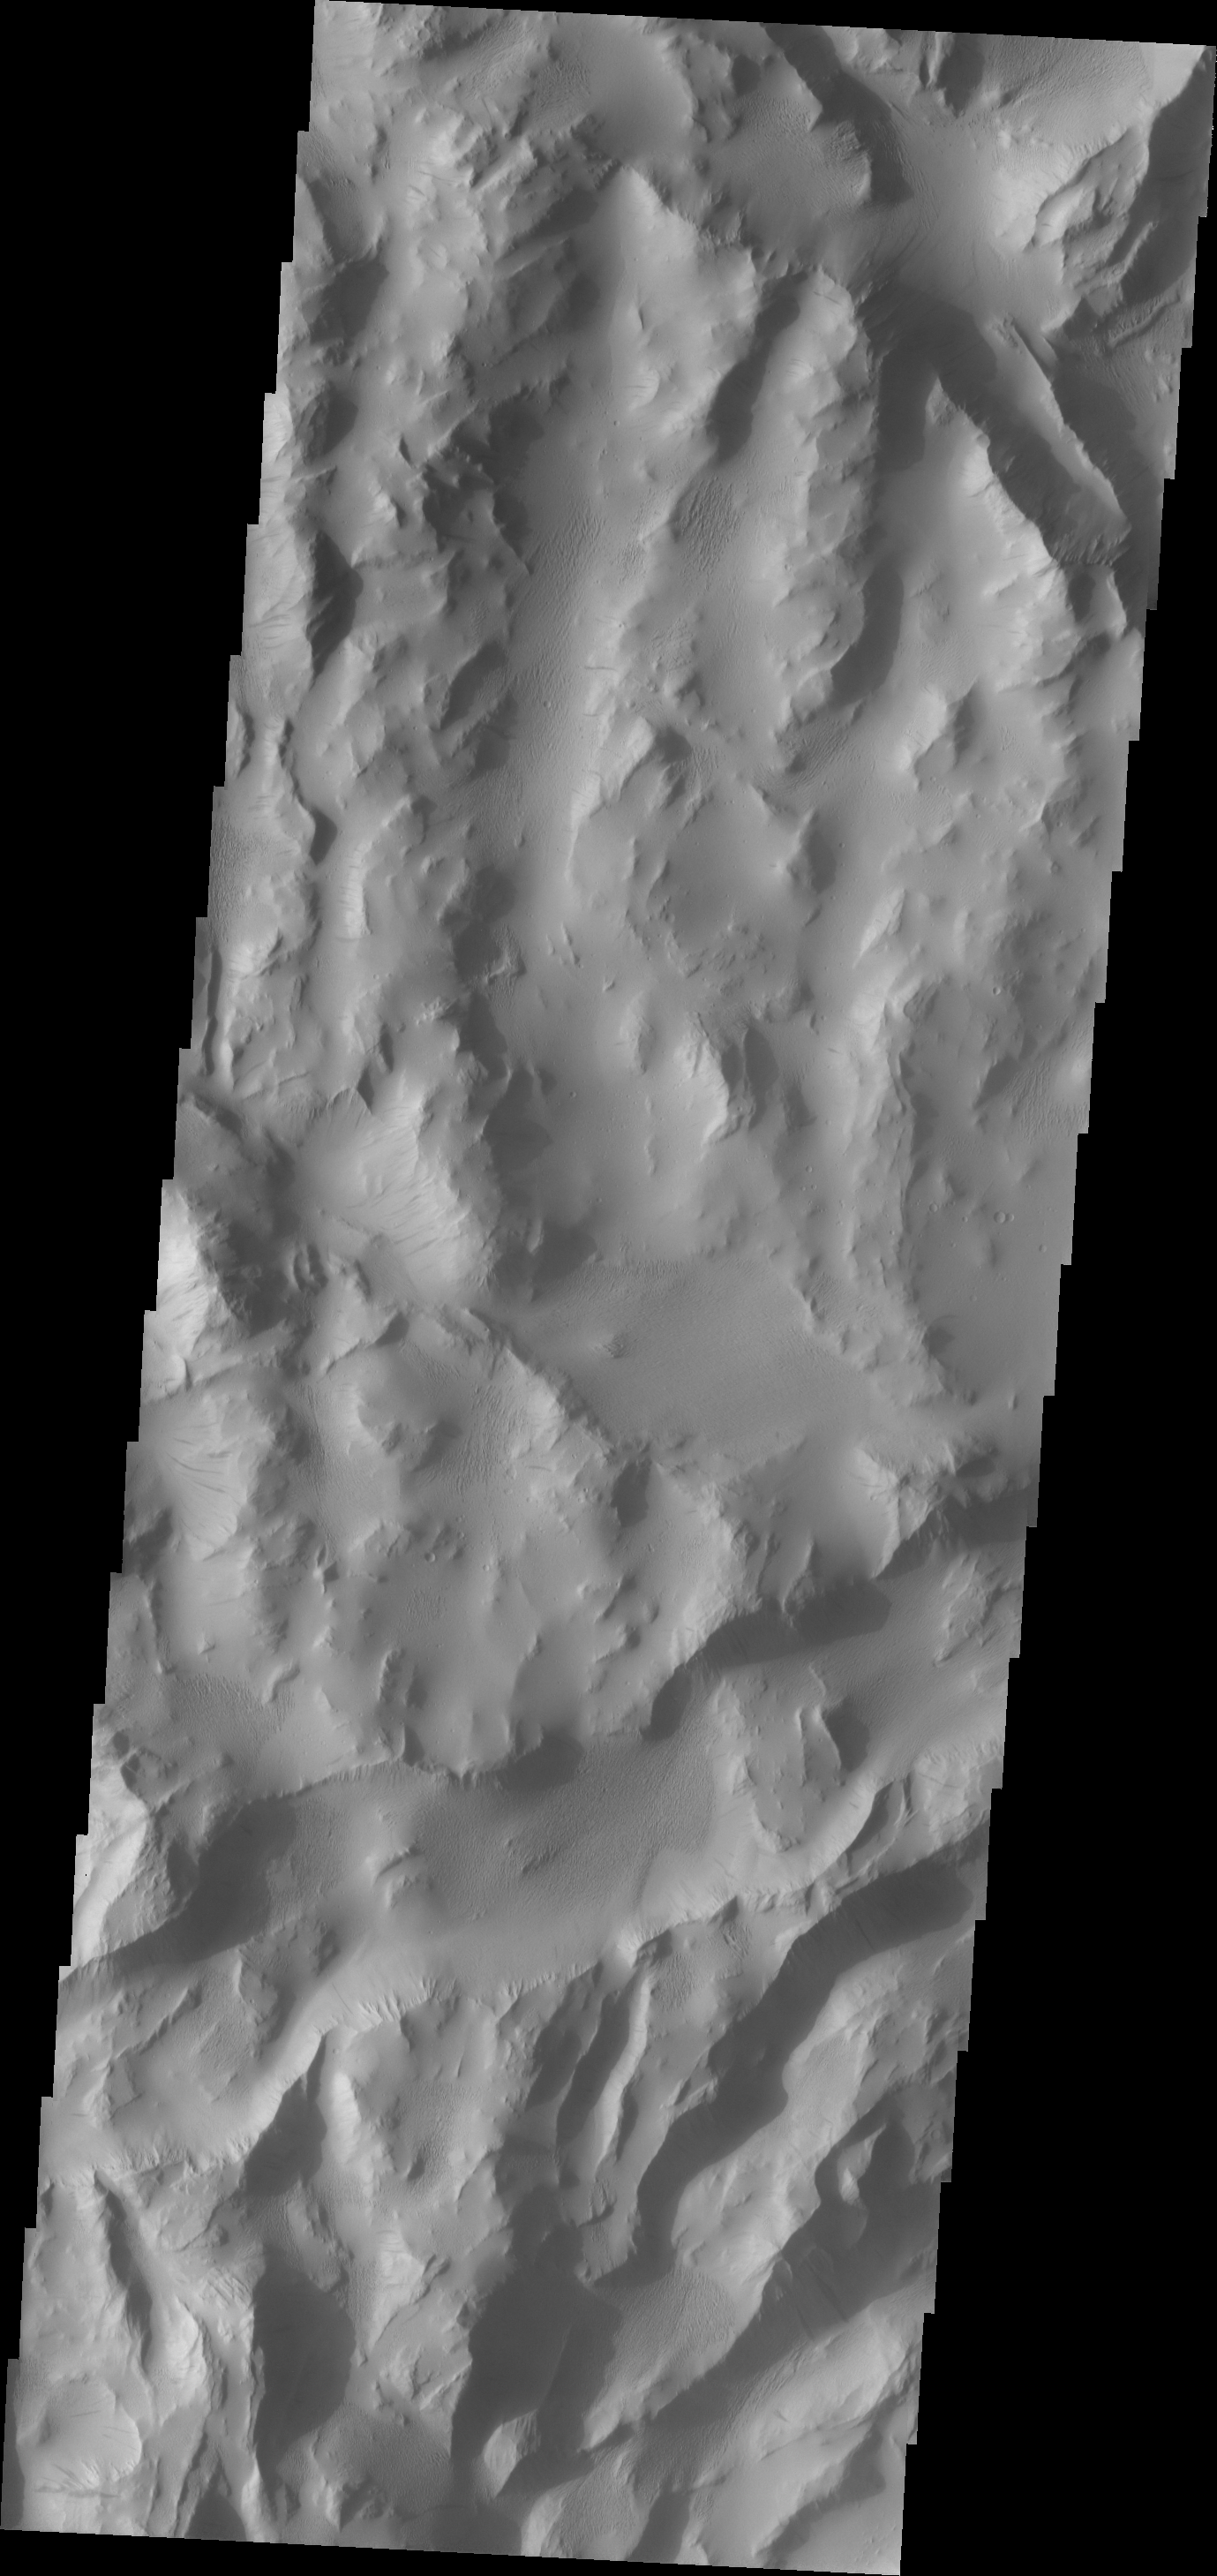

Lycus Sulci

Lycus Sulci is a broad tectonic terrain that surrounds the western and northern parts of Olympus Mons. Dark slope streaks and wind erosion in valleys are typical in Lycus Sulci.

Image information: VIS instrument. Latitude 21.3N, Longitude 215.3E. 19 meter/pixel resolution.

Please see the THEMIS Data Citation Note for details on crediting THEMIS images.

Note: this THEMIS visual image has not been radiometrically nor geometrically calibrated for this preliminary release. An empirical correction has been performed to remove instrumental effects. A linear shift has been applied in the cross-track and down-track direction to approximate spacecraft and planetary motion. Fully calibrated and geometrically projected images will be released through the Planetary Data System in accordance with Project policies at a later time.

NASA’s Jet Propulsion Laboratory manages the 2001 Mars Odyssey mission for NASA’s Office of Space Science, Washington, D.C. The Thermal Emission Imaging System (THEMIS) was developed by Arizona State University, Tempe, in collaboration with Raytheon Santa Barbara Remote Sensing. The THEMIS investigation is led by Dr. Philip Christensen at Arizona State University. Lockheed Martin Astronautics, Denver, is the prime contractor for the Odyssey project, and developed and built the orbiter. Mission operations are conducted jointly from Lockheed Martin and from JPL, a division of the California Institute of Technology in Pasadena.

Credit: NASA/JPL/ASU